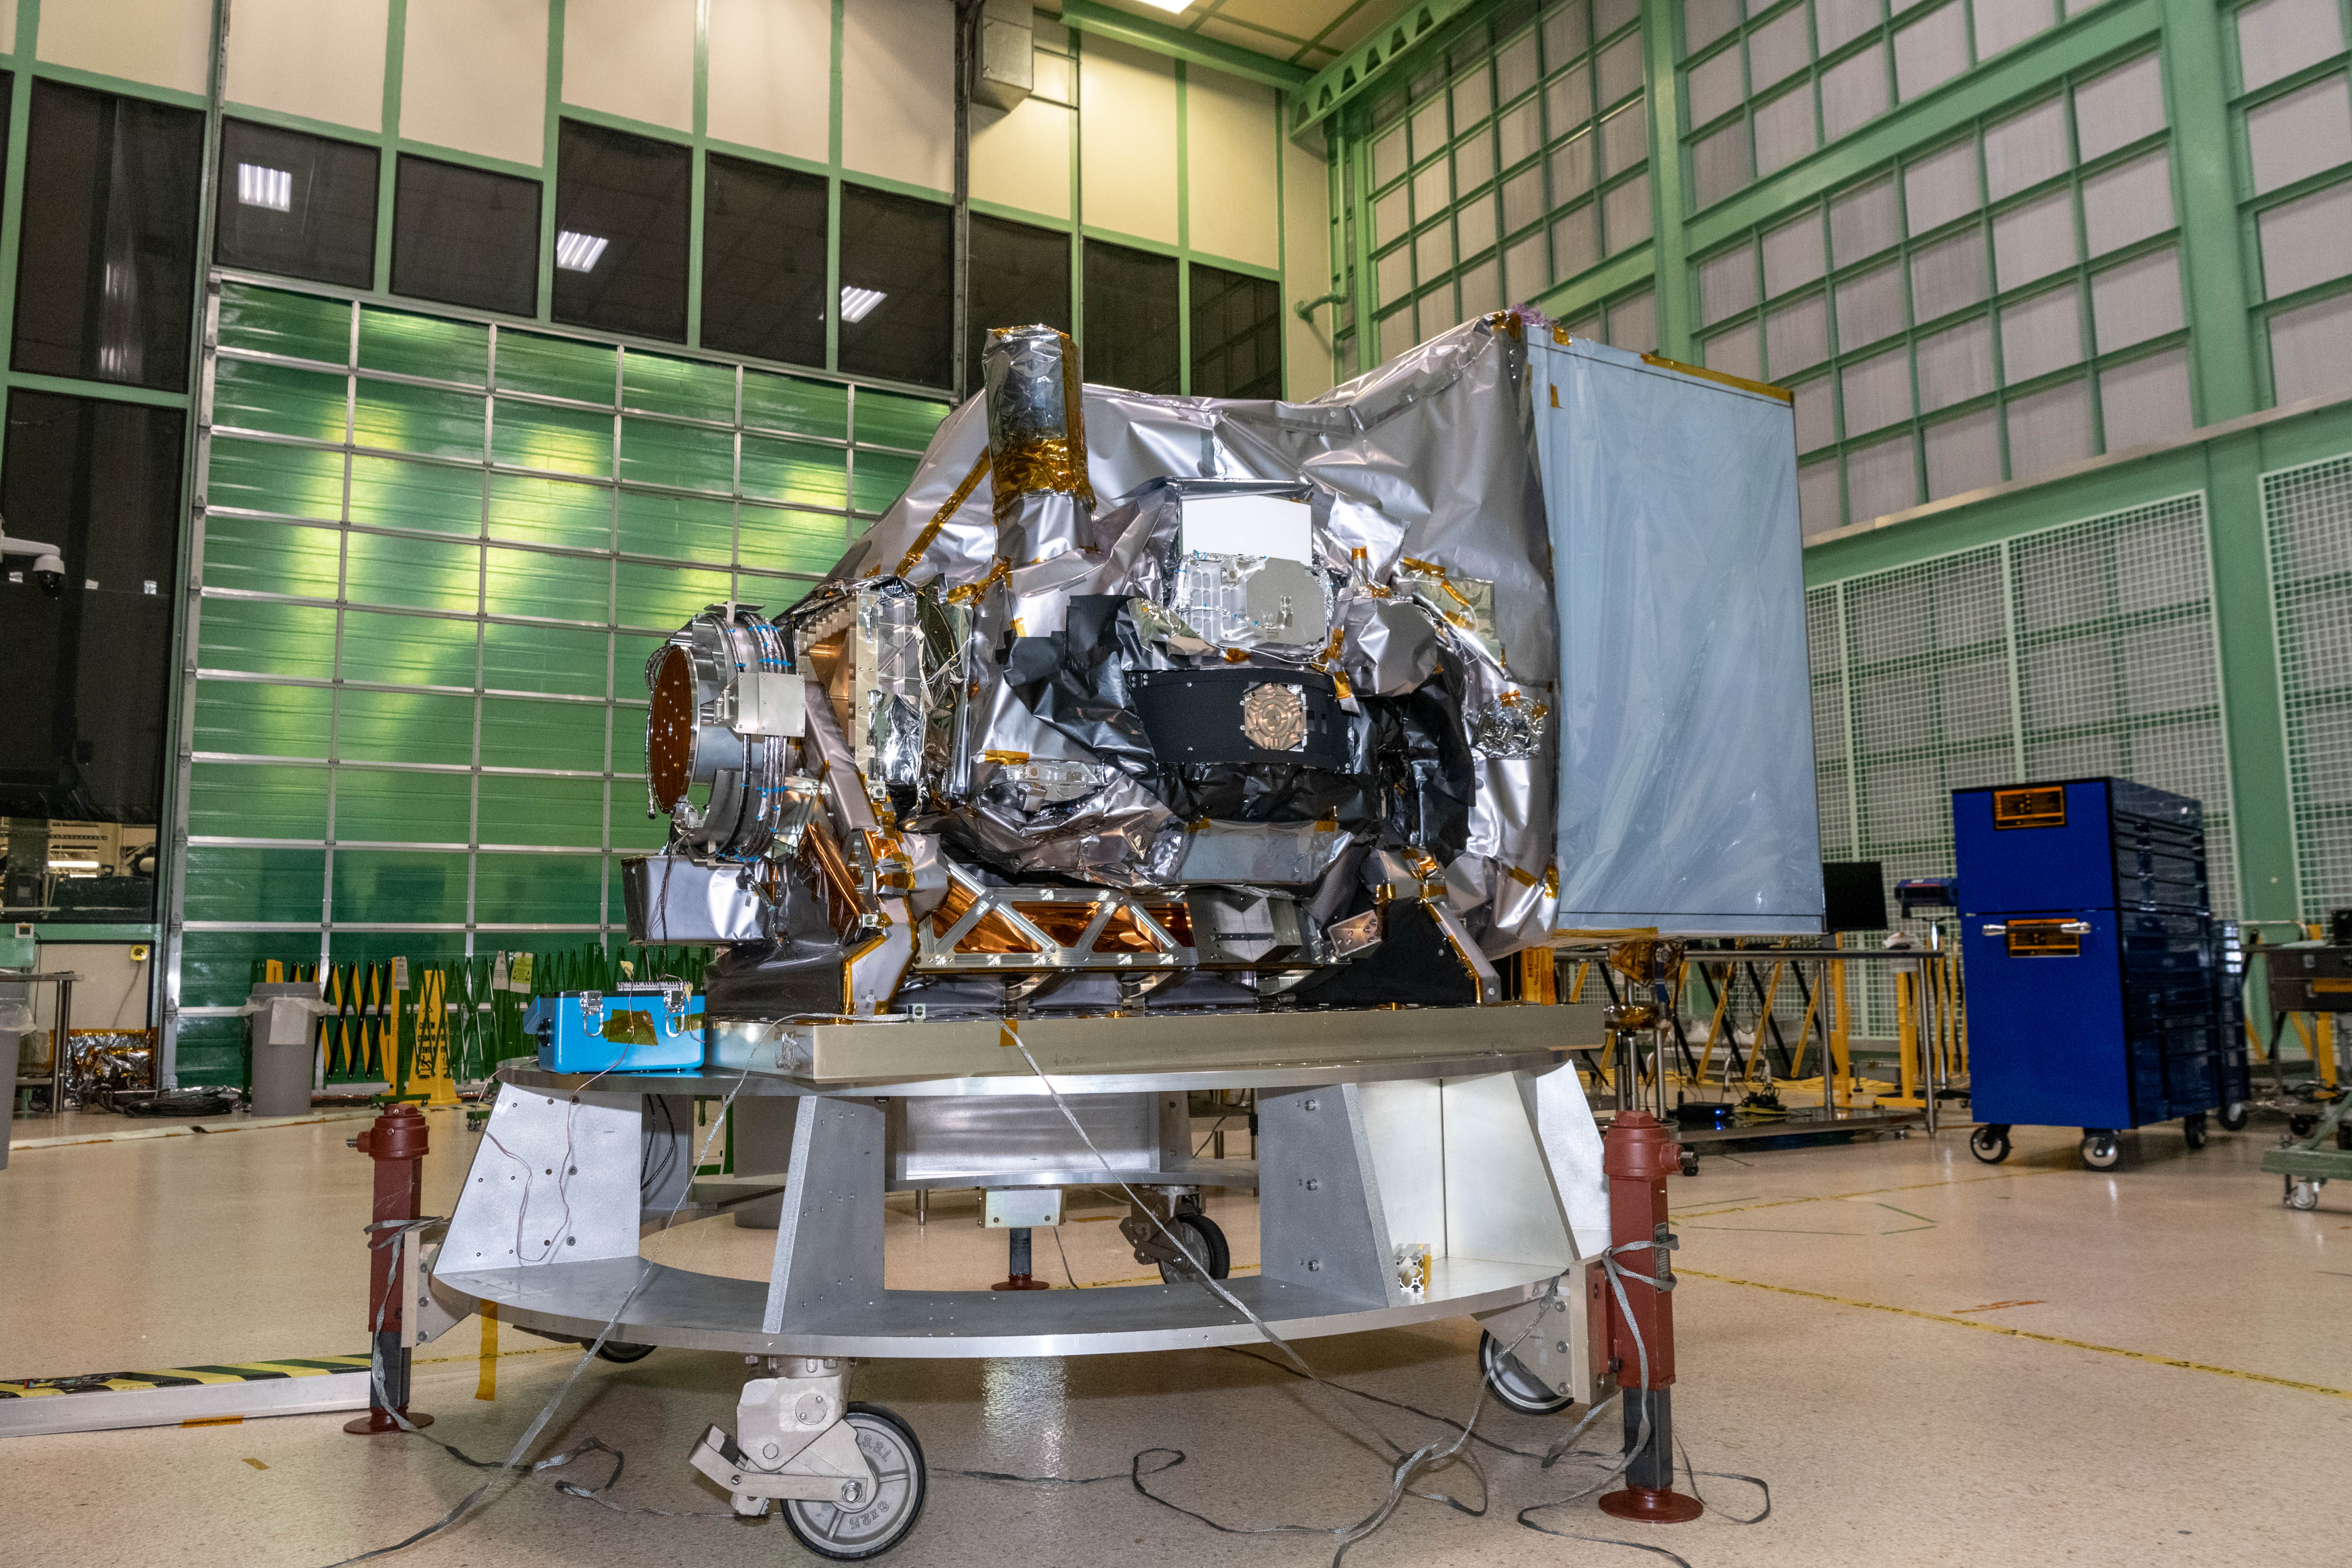

OCI on the Tilt Mechanism

The Ocean Color Instrument (OCI) is integrated on the Tilt Mechanism prior to environmental testing in the Spacecraft Checkout Area (SCA) cleanroom. The OCI Tilt will help the instrument avoid sun glint in a space environment. OCI is a highly advanced optical spectrometer that will be used to measure properties of light over portions of the electromagnetic spectrum. It will enable continuous measurement of light at finer wavelength resolution than previous NASA satellite sensors, extending key system ocean color data records for climate studies. OCI is PACE's (Plankton, Aerosol, Cloud, ocean Ecosystem) primary sensor built at Goddard Space Flight Center in Greenbelt, MD.

Credit: NASA/Katie Mellos